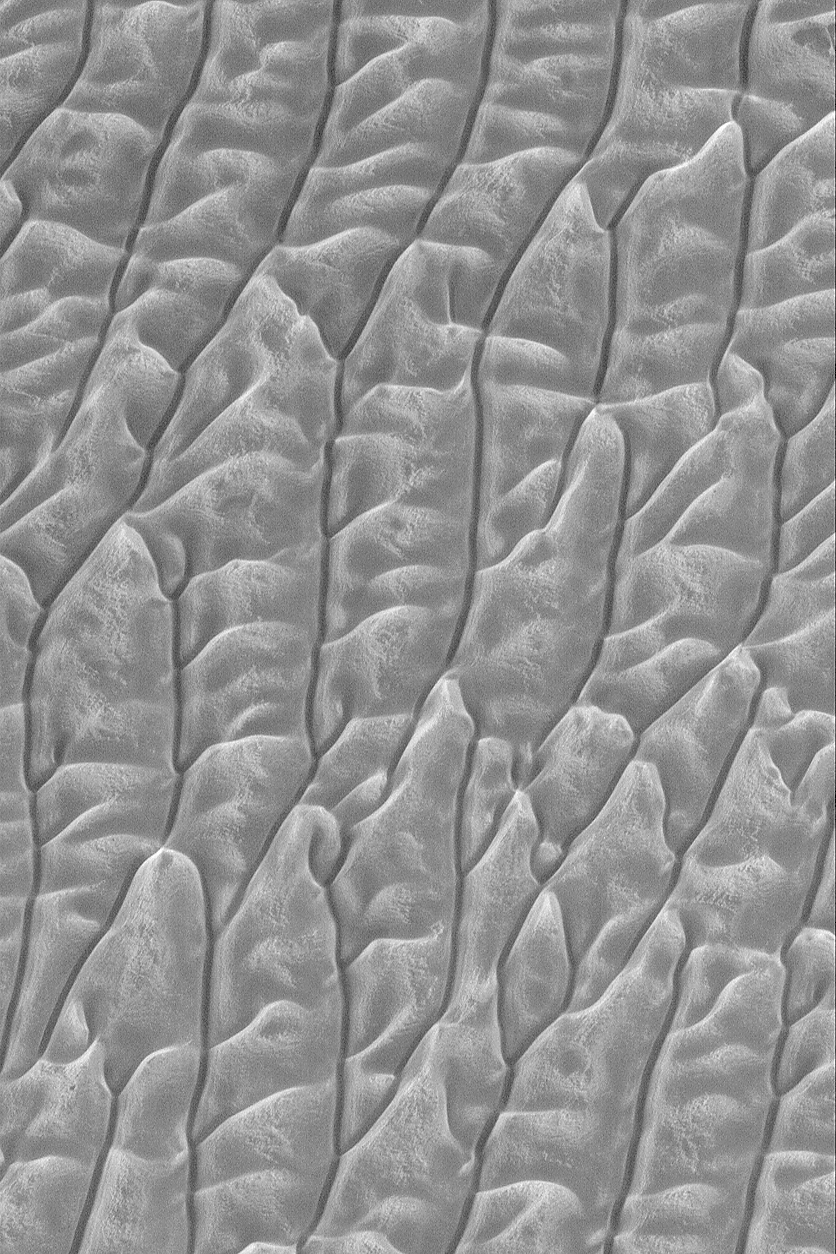

Frosty Dune Field

1 May 2004
This Mars Global Surveyor (MGS) Mars Orbiter Camera (MOC) image shows frost-covered sand dunes in the early northern spring of 2004 in the north polar region. Sunlight illuminates the dunes from the bottom/lower left, but frost on slopes facing the lower right create the illusion of sunlight from that direction. This dune field, which would appear quite dark in summertime, is located near 80.3°N, 148.7°W. The picture covers an area about 3 km (1.9 mi) across.

Credit: NASA/JPL/Malin Space Science Systems